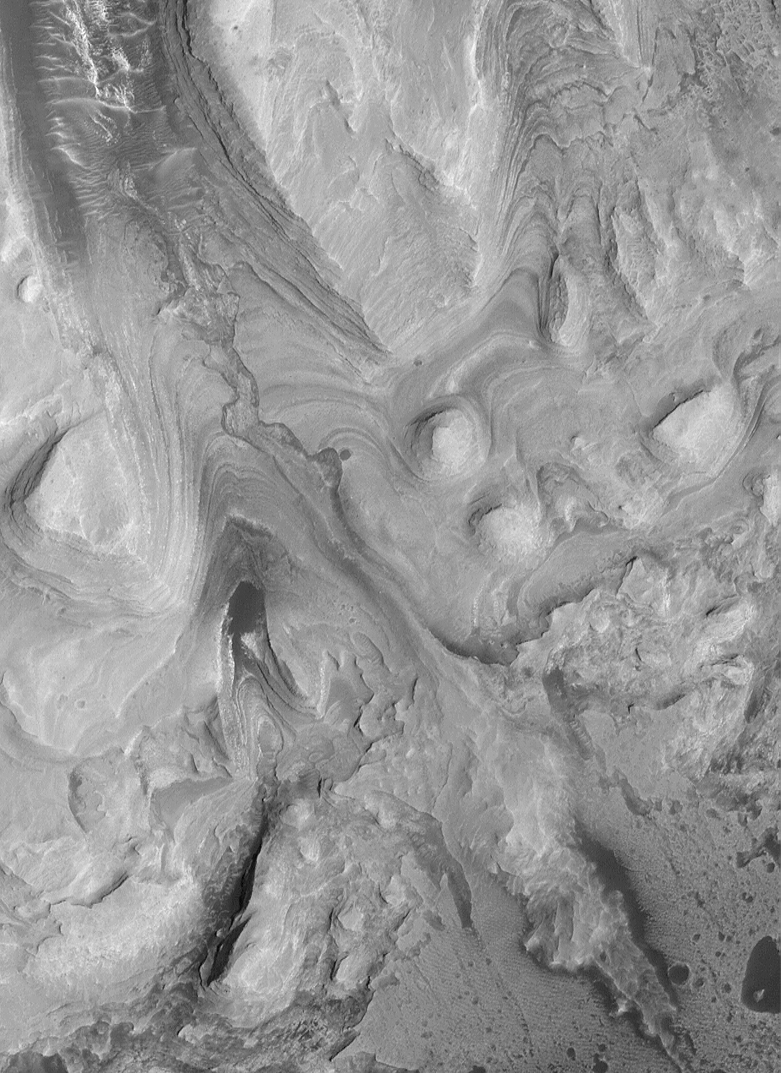

Sediment History Preserved in Gale Crater Central Mound

This is a sub-frame taken from near the center of PIA02843. Like the larger image, it is oriented with north toward the lower left. This area shows the thinly-bedded lower units of the Gale Crater mound. The lower part of the mound has hundreds of thin (2-5 meters; 2-5 yards thick) beds of similar thickness and properties–in this regard, the lower units are similar to the beds observed elsewhere on Mars, such as in southwestern Candor Chasma. The most striking feature in this sub-frame, however, is the area labeled “filled channel.” This is interpreted to be a channel that was cut into the layered rock some time in the past. Perhaps it was cut by running water. Later, the channel was filled and then completely buried by additional sediment. At an even later time (closer to the present, but still very ancient), the material that buried the channel was stripped away, leaving a filled channel that, at its lower end (from center toward lower right) actually stands as a ridge higher than the surrounding terrain. This channel attests to the possible erosion of the layered rock by running water. It also indicates that there was a period in the past when the rock was eroded before being covered-up again. Such evidence and interpretations are pieces of the story of this area.

Note: This is a subframe of PIA02843

Credit: NASA/JPL/MSSS